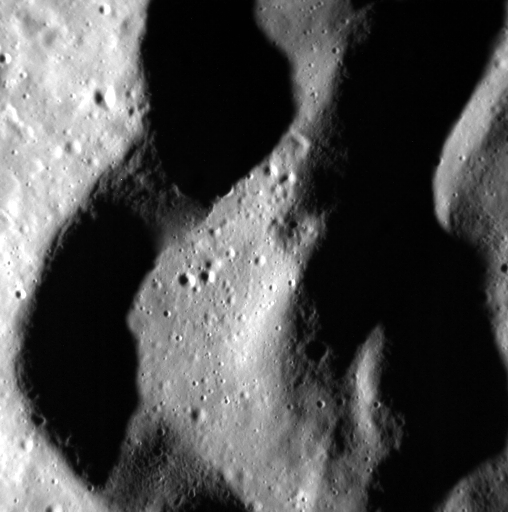

Shadowed Terraces

This image provides a look at the curvy walls and terraces of an unnamed crater located in the vast expanse of volcanic plains in Mercury’s northern region. North is toward the top right corner.

This image was acquired as a high-resolution targeted observation. Targeted observations are images of a small area on Mercury’s surface at resolutions much higher than the 200-meter/pixel morphology base map. It is not possible to cover all of Mercury’s surface at this high resolution, but typically several areas of high scientific interest are imaged in this mode each week.

Date acquired: March 15, 2012
Image Mission Elapsed Time (MET): 240291628
Image ID: 1519191
Instrument: Narrow Angle Camera (NAC) of the Mercury Dual Imaging System (MDIS)
Center Latitude: 68.98°
Center Longitude: 31.48° E
Resolution: 23 meters/pixel
Scale: Scene is approximately 12 km (7 miles) across
Incidence Angle: 73.1°
Emission Angle: 11.3°
Phase Angle: 84.5°

The MESSENGER spacecraft is the first ever to orbit the planet Mercury, and the spacecraft’s seven scientific instruments and radio science investigation are unraveling the history and evolution of the Solar System’s innermost planet. Visit the Why Mercury? section of this website to learn more about the key science questions that the MESSENGER mission is addressing. During the one-year primary mission, MDIS acquired 88,746 images and extensive other data sets. MESSENGER is now in a year-long extended mission, during which plans call for the acquisition of more than 80,000 additional images to support MESSENGER’s science goals.

These images are from MESSENGER, a NASA Discovery mission to conduct the first orbital study of the innermost planet, Mercury. For information regarding the use of images, see the MESSENGER image use policy.

Credit: NASA/Johns Hopkins University Applied Physics Laboratory/Carnegie Institution of Washington